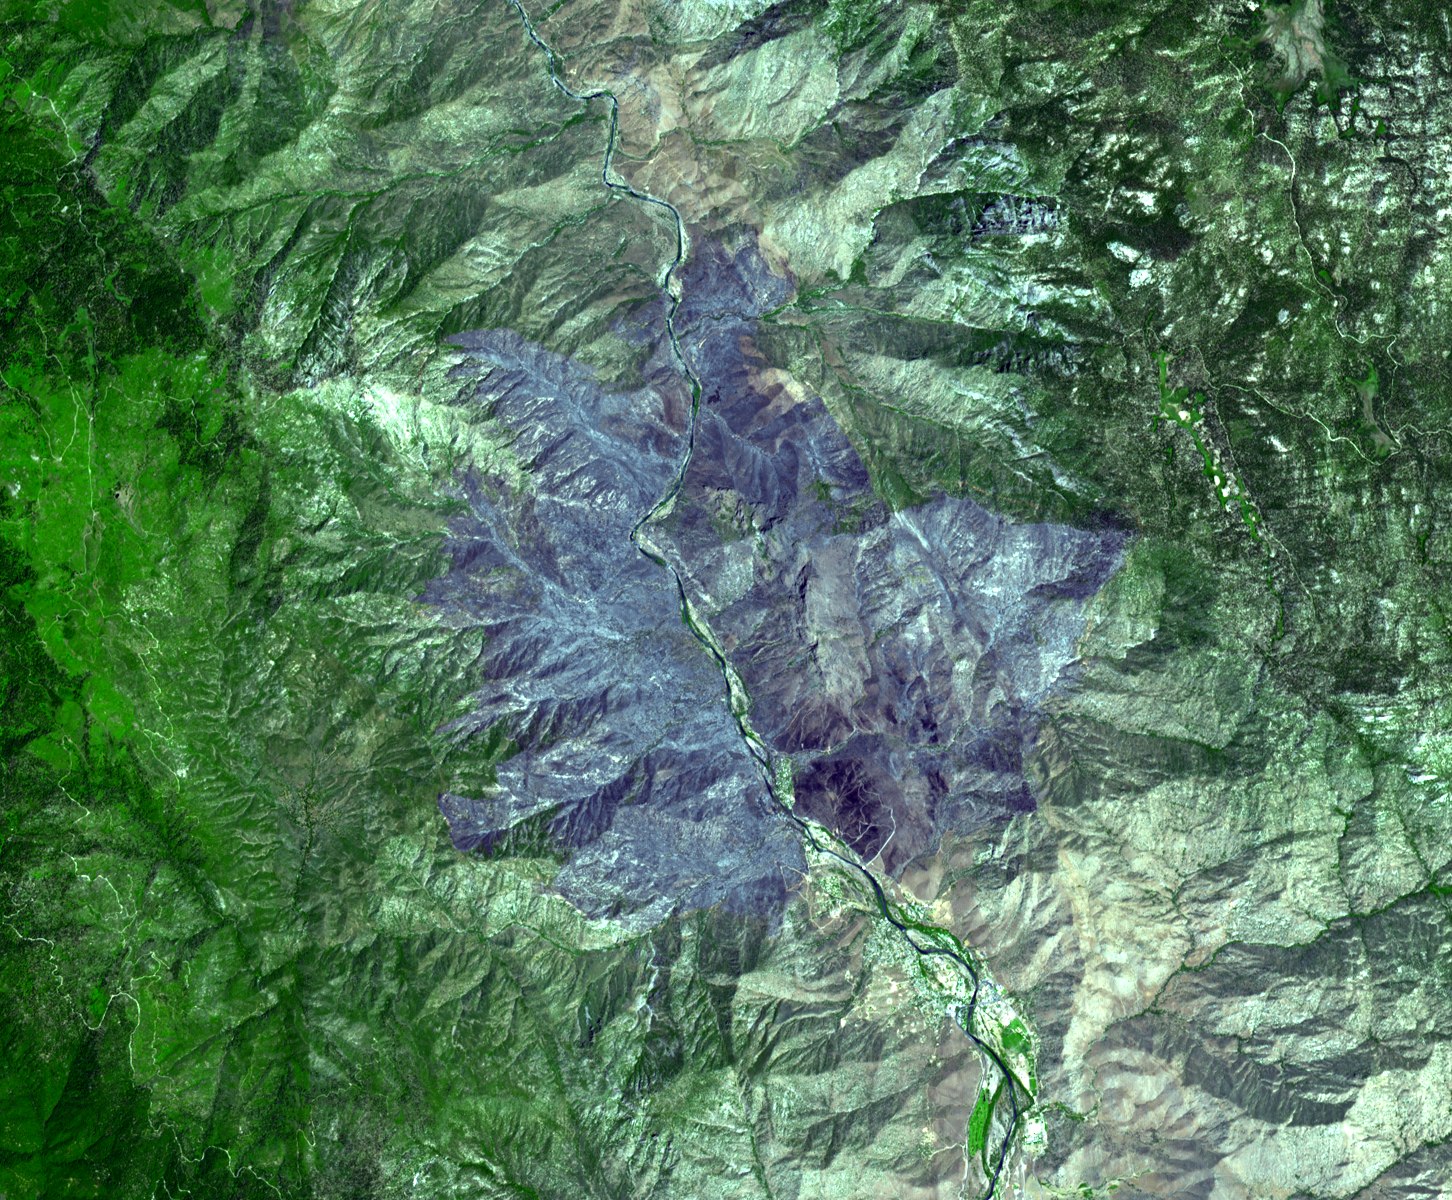

ASTER Views California’s Crown Fire

The Advanced Spaceborne Thermal Emission and Reflection Radiometer (ASTER) instrument on NASA’s Terra spacecraft captured this image of the wildfire near Palmdale, Calif. on August 1, 2010. Called the Crown fire, the blaze had charred nearly 57 square kilometers (22 square miles, or 14,000 acres) of brush in Palmdale, north of Los Angeles, as of August 2. Higher humidity and lower temperatures allowed firefighters to contain 89 percent of the fire by August 2. The fire began July 29 in the Agua Dulce area. This ASTER image covers an area measuring 18 by 21.8 kilometers (11.2 by 13.5 miles). The burned areas appear in shades of gray in this simulated natural color image.

With its 14 spectral bands from the visible to the thermal infrared wavelength region and its high spatial resolution of 15 to 90 meters (about 50 to 300 feet), ASTER images Earth to map and monitor the changing surface of our planet. ASTER is one of five Earth-observing instruments launched December 18, 1999, on NASA’s Terra spacecraft. The instrument was built by Japan’s Ministry of Economy, Trade and Industry. A joint U.S./Japan science team is responsible for validation and calibration of the instrument and the data products.

The broad spectral coverage and high spectral resolution of ASTER provides scientists in numerous disciplines with critical information for surface mapping and monitoring of dynamic conditions and temporal change. Example applications are: monitoring glacial advances and retreats; monitoring potentially active volcanoes; identifying crop stress; determining cloud morphology and physical properties; wetlands evaluation; thermal pollution monitoring; coral reef degradation; surface temperature mapping of soils and geology; and measuring surface heat balance.

The ASTER U.S. science team is located at NASA’s Jet Propulsion Laboratory, Pasadena, Calif. The Terra mission is part of NASA’s Science Mission Directorate, Washington, D.C.

Credit: NASA/GSFC/METI/ERSDAC/JAROS, and U.S./Japan ASTER Science Team